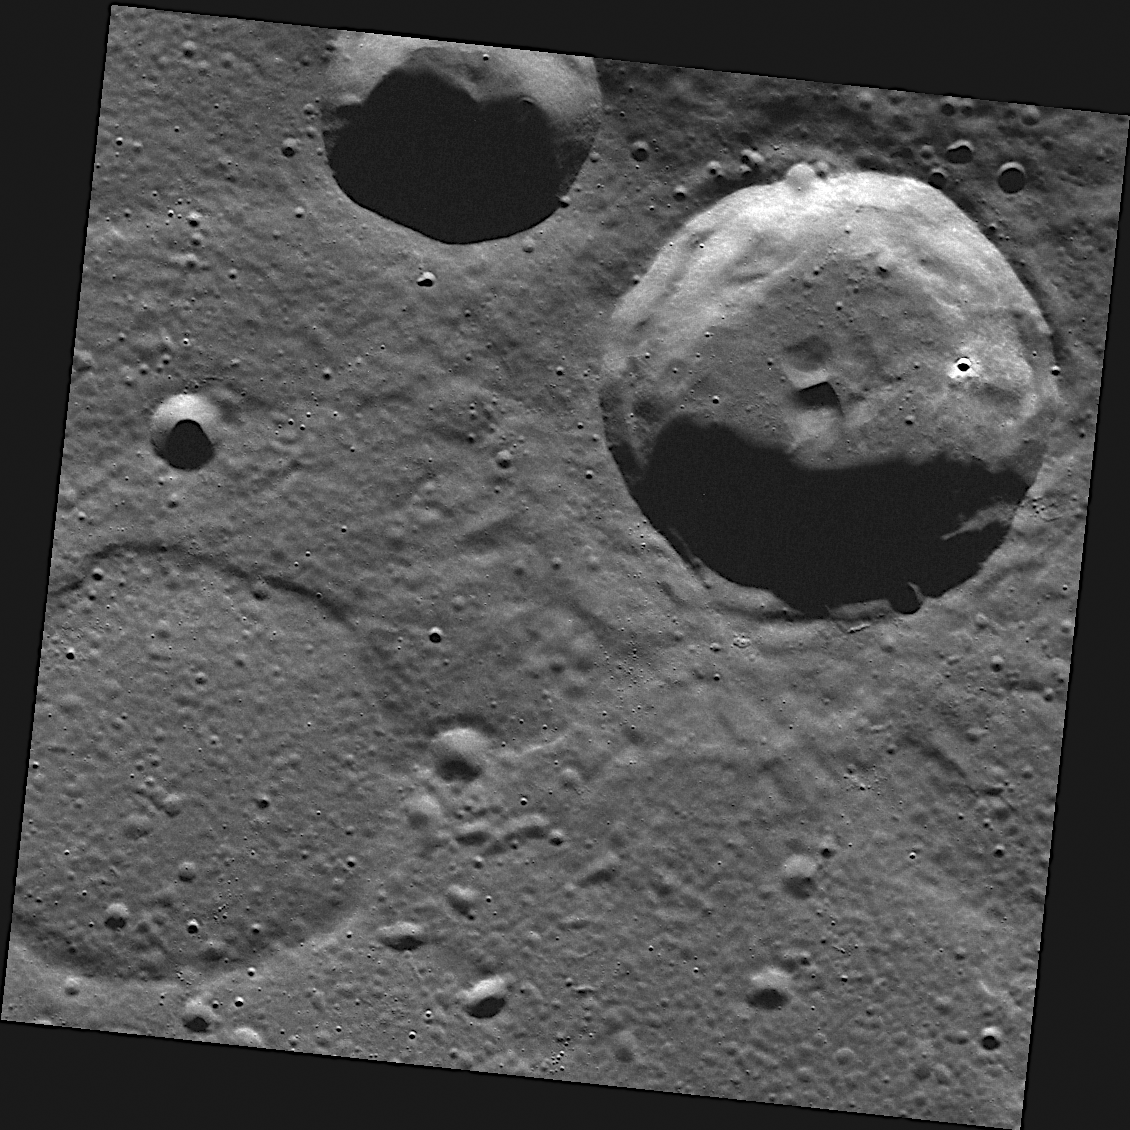

A Ghost Story

MESSENGER images are enabling the story of Mercury’s geologic history to be told. In this scene, there was once a crater that resembled the one in the upper right. Then, volcanic lava flooded the surface, burying the crater and leaving just an outline of the crater’s rim, now seen as the “ghost crater” located in the lower left of this image. After extensive flooding in Mercury’s north, additional cosmic bodies impacted Mercury’s surface, creating the various sized craters seen here.

This image was acquired as part of MDIS’s high-resolution surface morphology base map. The surface morphology base map will cover more than 90% of Mercury’s surface with an average resolution of 250 meters/pixel (0.16 miles/pixel or 820 feet/pixel). Images acquired for the surface morphology base map typically have off-vertical Sun angles (i.e., high incidence angles) and visible shadows so as to reveal clearly the topographic form of geologic features.

The MESSENGER spacecraft is the first ever to orbit the planet Mercury, and the spacecraft’s seven scientific instruments and radio science investigation are unraveling the history and evolution of the Solar System’s innermost planet. Visit the Why Mercury? section of this website to learn more about the key science questions that the MESSENGER mission is addressing. During the one-year primary mission, MDIS is scheduled to acquire more than 75,000 images in support of MESSENGER’s science goals.

Date acquired: August 14, 2011
Image Mission Elapsed Time (MET): 221800118
Image ID: 630317
Instrument: Wide Angle Camera (WAC) of the Mercury Dual Imaging System (MDIS)
WAC filter: 7 (748 nanometers)
Center Latitude: 79.06°
Center Longitude: 36.45° E
Resolution: 69 meters/pixel
Scale: The diameter of the crater in the upper right portion of the image is approximately 30 kilometers (19 miles)
Incidence Angle: 79.1°
Emission Angle: 0.1°
Phase Angle: 79.1°

These images are from MESSENGER, a NASA Discovery mission to conduct the first orbital study of the innermost planet, Mercury. For information regarding the use of images, see the MESSENGER image use policy.

Credit: NASA/Johns Hopkins University Applied Physics Laboratory/Carnegie Institution of Washington